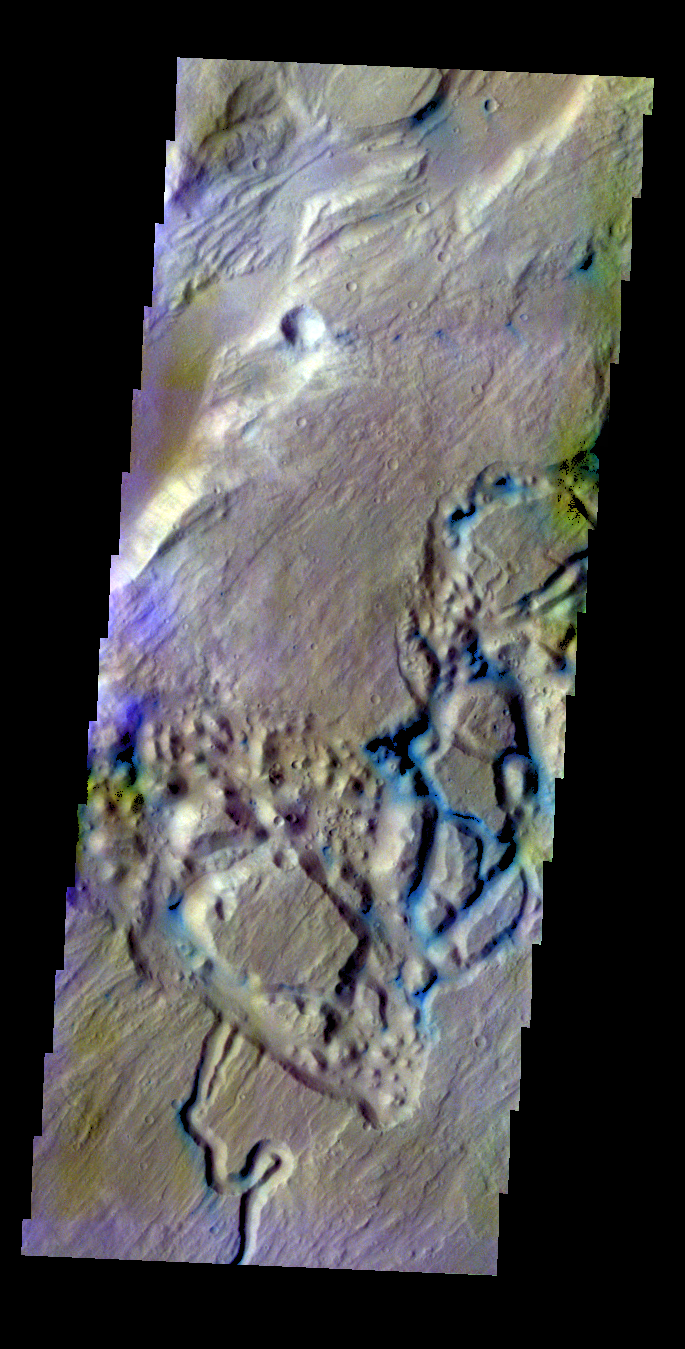

Ares Vallis Tributary – False Color

The THEMIS VIS camera contains 5 filters. The data from different filters can be combined in multiple ways to create a false color image. These false color images may reveal subtle variations of the surface not easily identified in a single band image. Today’s false color image shows part of a tributary channel that empties into Ares Vallis.

Credit: NASA/JPL-Caltech/ASU